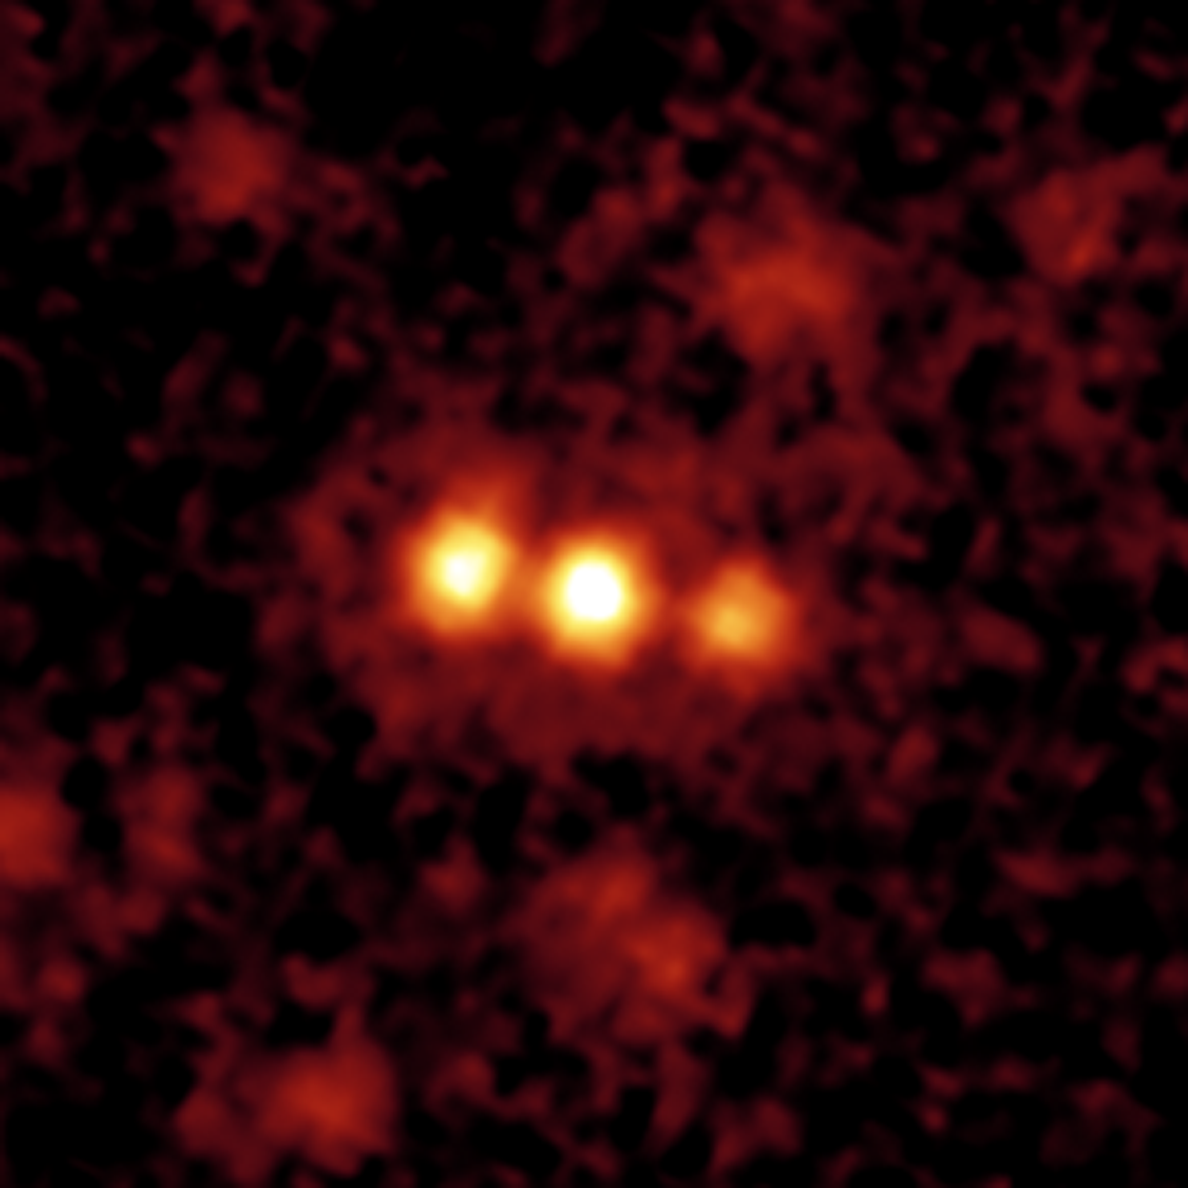

Mysterious Blob Galaxies Revealed in Infrared

This image composite shows a giant galactic blob, and the three merging galaxies NASA's Spitzer Space Telescope discovered within it.

Blobs are intensely glowing clouds of hot hydrogen gas that envelop faraway galaxies. They are about 10 times as large as the galaxies they surround. Visible-light images reveal the vast extent of blobs, but don't provide much information about their host galaxies.

Using its heat-seeking infrared eyes, Spitzer was able to see the dusty galaxies tucked inside one well-known blob located 11 billion light-years away. The findings reveal three monstrously bright galaxies, trillions of times brighter than the Sun, in the process of merging together.

Spitzer also observed three other blobs located in the same cosmic neighborhood, all of which were found to be glaringly bright. One of these blobs is also known to be a galactic merger, only between two galaxies instead of three. It remains to be seen whether the final two blobs studied also contain mergers.

The Spitzer data were acquired by its multiband imaging photometer. Light at 24 microns is colored red in this pseudo-color image.

Credit: NASA/JPL-Caltech/H. Teplitz (SSC/Caltech)